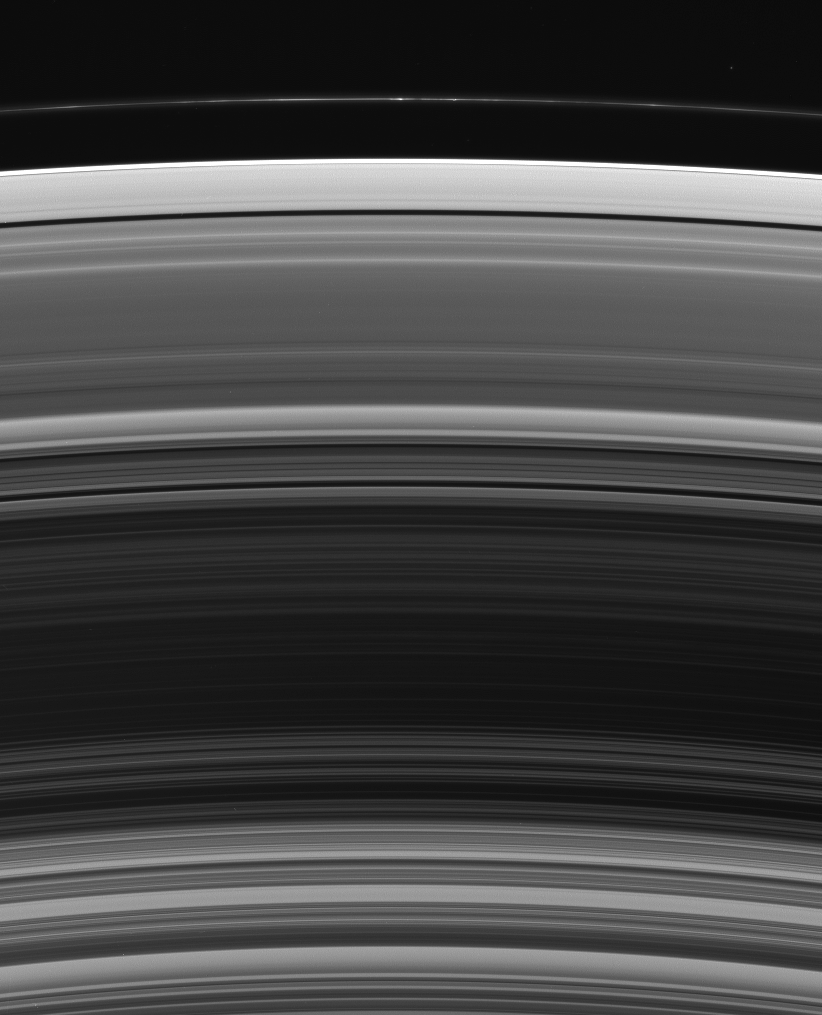

The Rings’ Variety

This expansive view takes in most of Saturn’s main ring system, from the outer C ring to the narrow and knotted-looking F ring. The broad brightness plateaus in the C ring (at bottom) transform into the more densely populated (and thus darker in this viewing geometry) B ring. The rings’ appearance becomes brighter and smoother beyond the bands of the Cassini Division, in the A ring.

This view looks toward the unlit side of the rings from about 49 degrees above the ringplane.

The image was taken in visible blue light with the Cassini spacecraft wide-angle camera on Nov. 21, 2006 at a distance of approximately 539,000 kilometers (335,000 miles) from Saturn and at a Sun-Saturn-spacecraft, or phase, angle of 98 degrees. Image scale is 29 kilometers (18 miles) per pixel.

The Cassini-Huygens mission is a cooperative project of NASA, the European Space Agency and the Italian Space Agency. The Jet Propulsion Laboratory, a division of the California Institute of Technology in Pasadena, manages the mission for NASA’s Science Mission Directorate, Washington, D.C. The Cassini orbiter and its two onboard cameras were designed, developed and assembled at JPL. The imaging operations center is based at the Space Science Institute in Boulder, Colo.

Credit: NASA/JPL/Space Science Institute